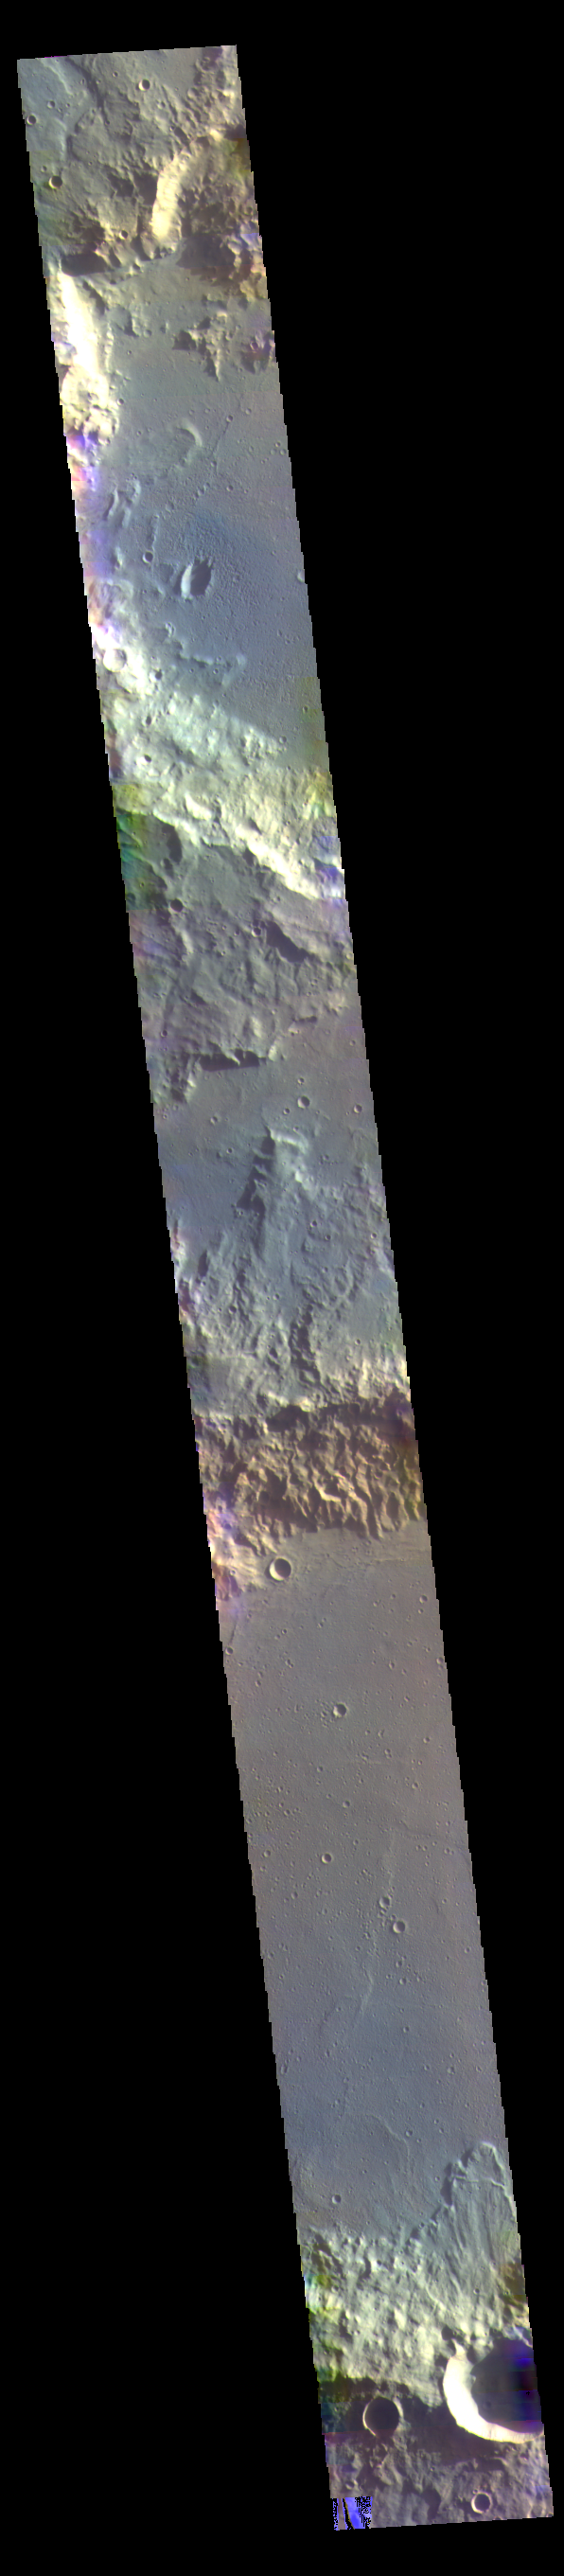

Terra Cimmeria – False Color

Today’s false color image shows part of Terra Cimmeria.

The THEMIS VIS camera contains 5 filters. The data from different filters can be combined in multiple ways to create a false color image. These false color images may reveal subtle variations of the surface not easily identified in a single band image.

Credit: NASA/JPL-Caltech/ASU